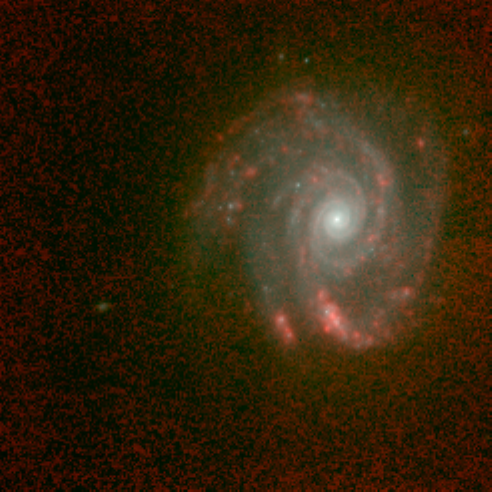

Spiral Galaxy NGC 5653 in Infrared

Object Name: NGC 5653

Credit: NASA, ESA, and Torsten Boeker (STScI)